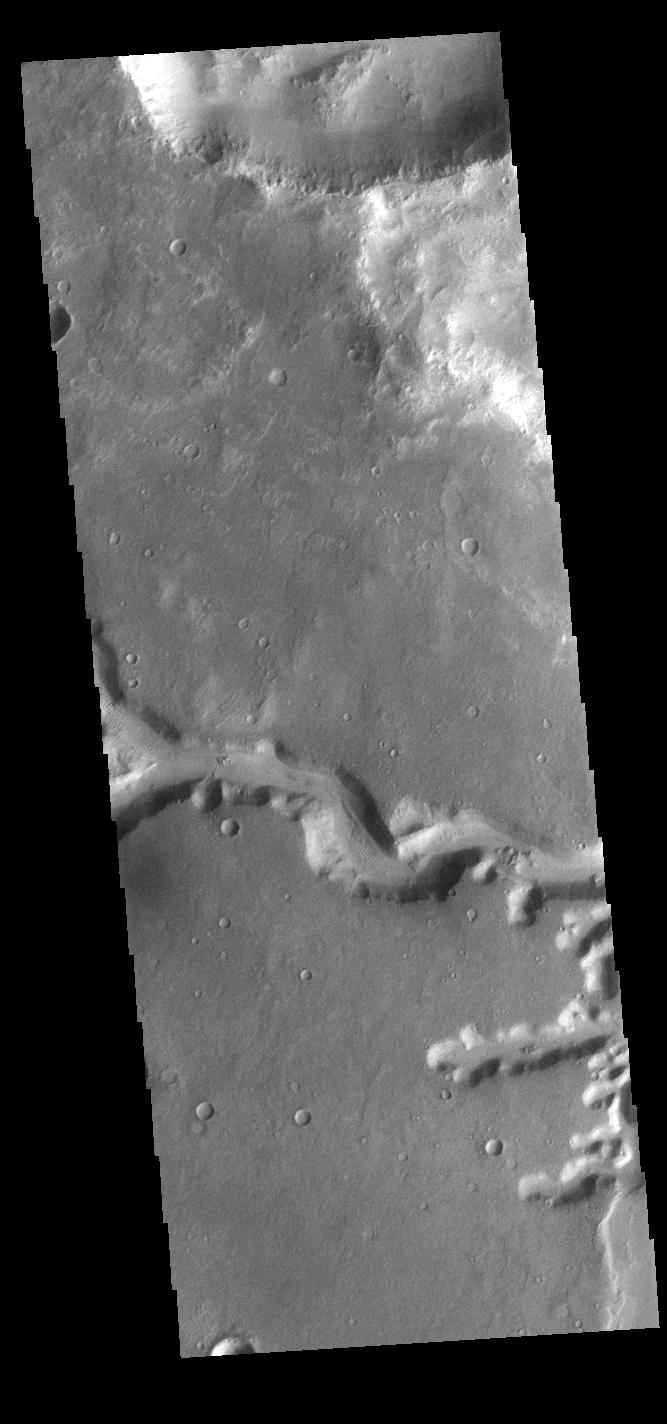

Nirgal Vallis

Today’s VIS image shows a small section of Nirgal Valles. Located in Noachis Terra, Nirgal Valles is 610km long (379 miles).

Credit: NASA/JPL-Caltech/ASU